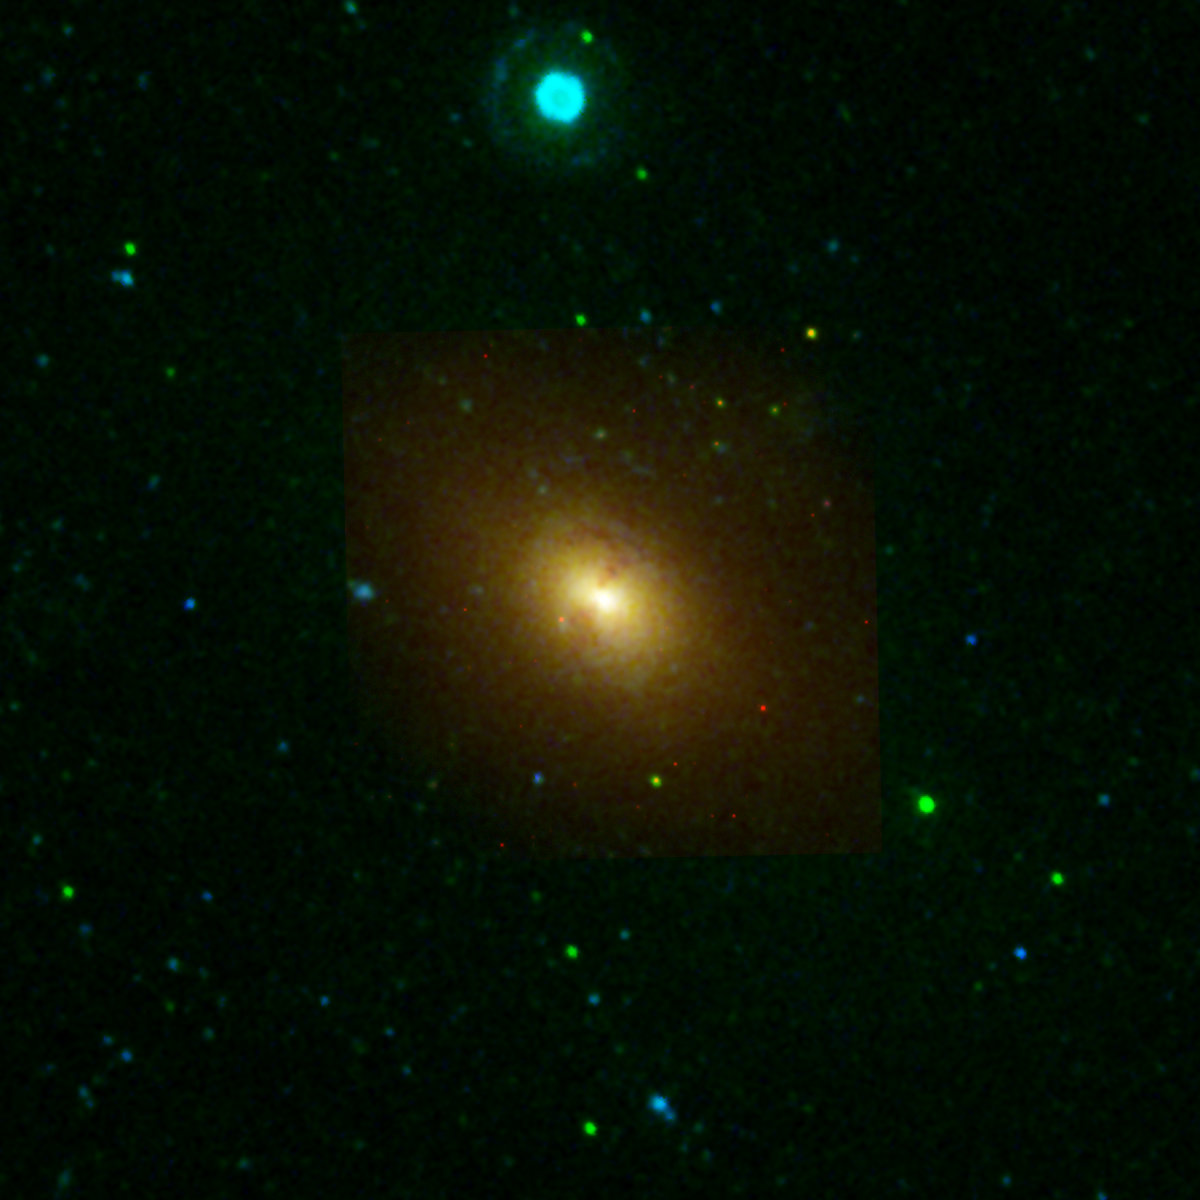

NGC 1316

This image from NASA’s Galaxy Evolution Explorer shows the galaxy NGC 1316, located about 62 million light-years away in the constellation Fornax. The elliptical-shaped galaxy may be in the late stages of merging with a smaller companion galaxy.

Blue represents ultraviolet light captured by the telescope’s long-wavelength detector. Green shows ultraviolet light from the short-wavelength detector, and red shows red visible light from the Cerro Tololo Inter-American Observatory, Chile.

The Galaxy Evolution Explorer data was taken in December 2003.

Credit: NASA/JPL-Caltech/CTIO